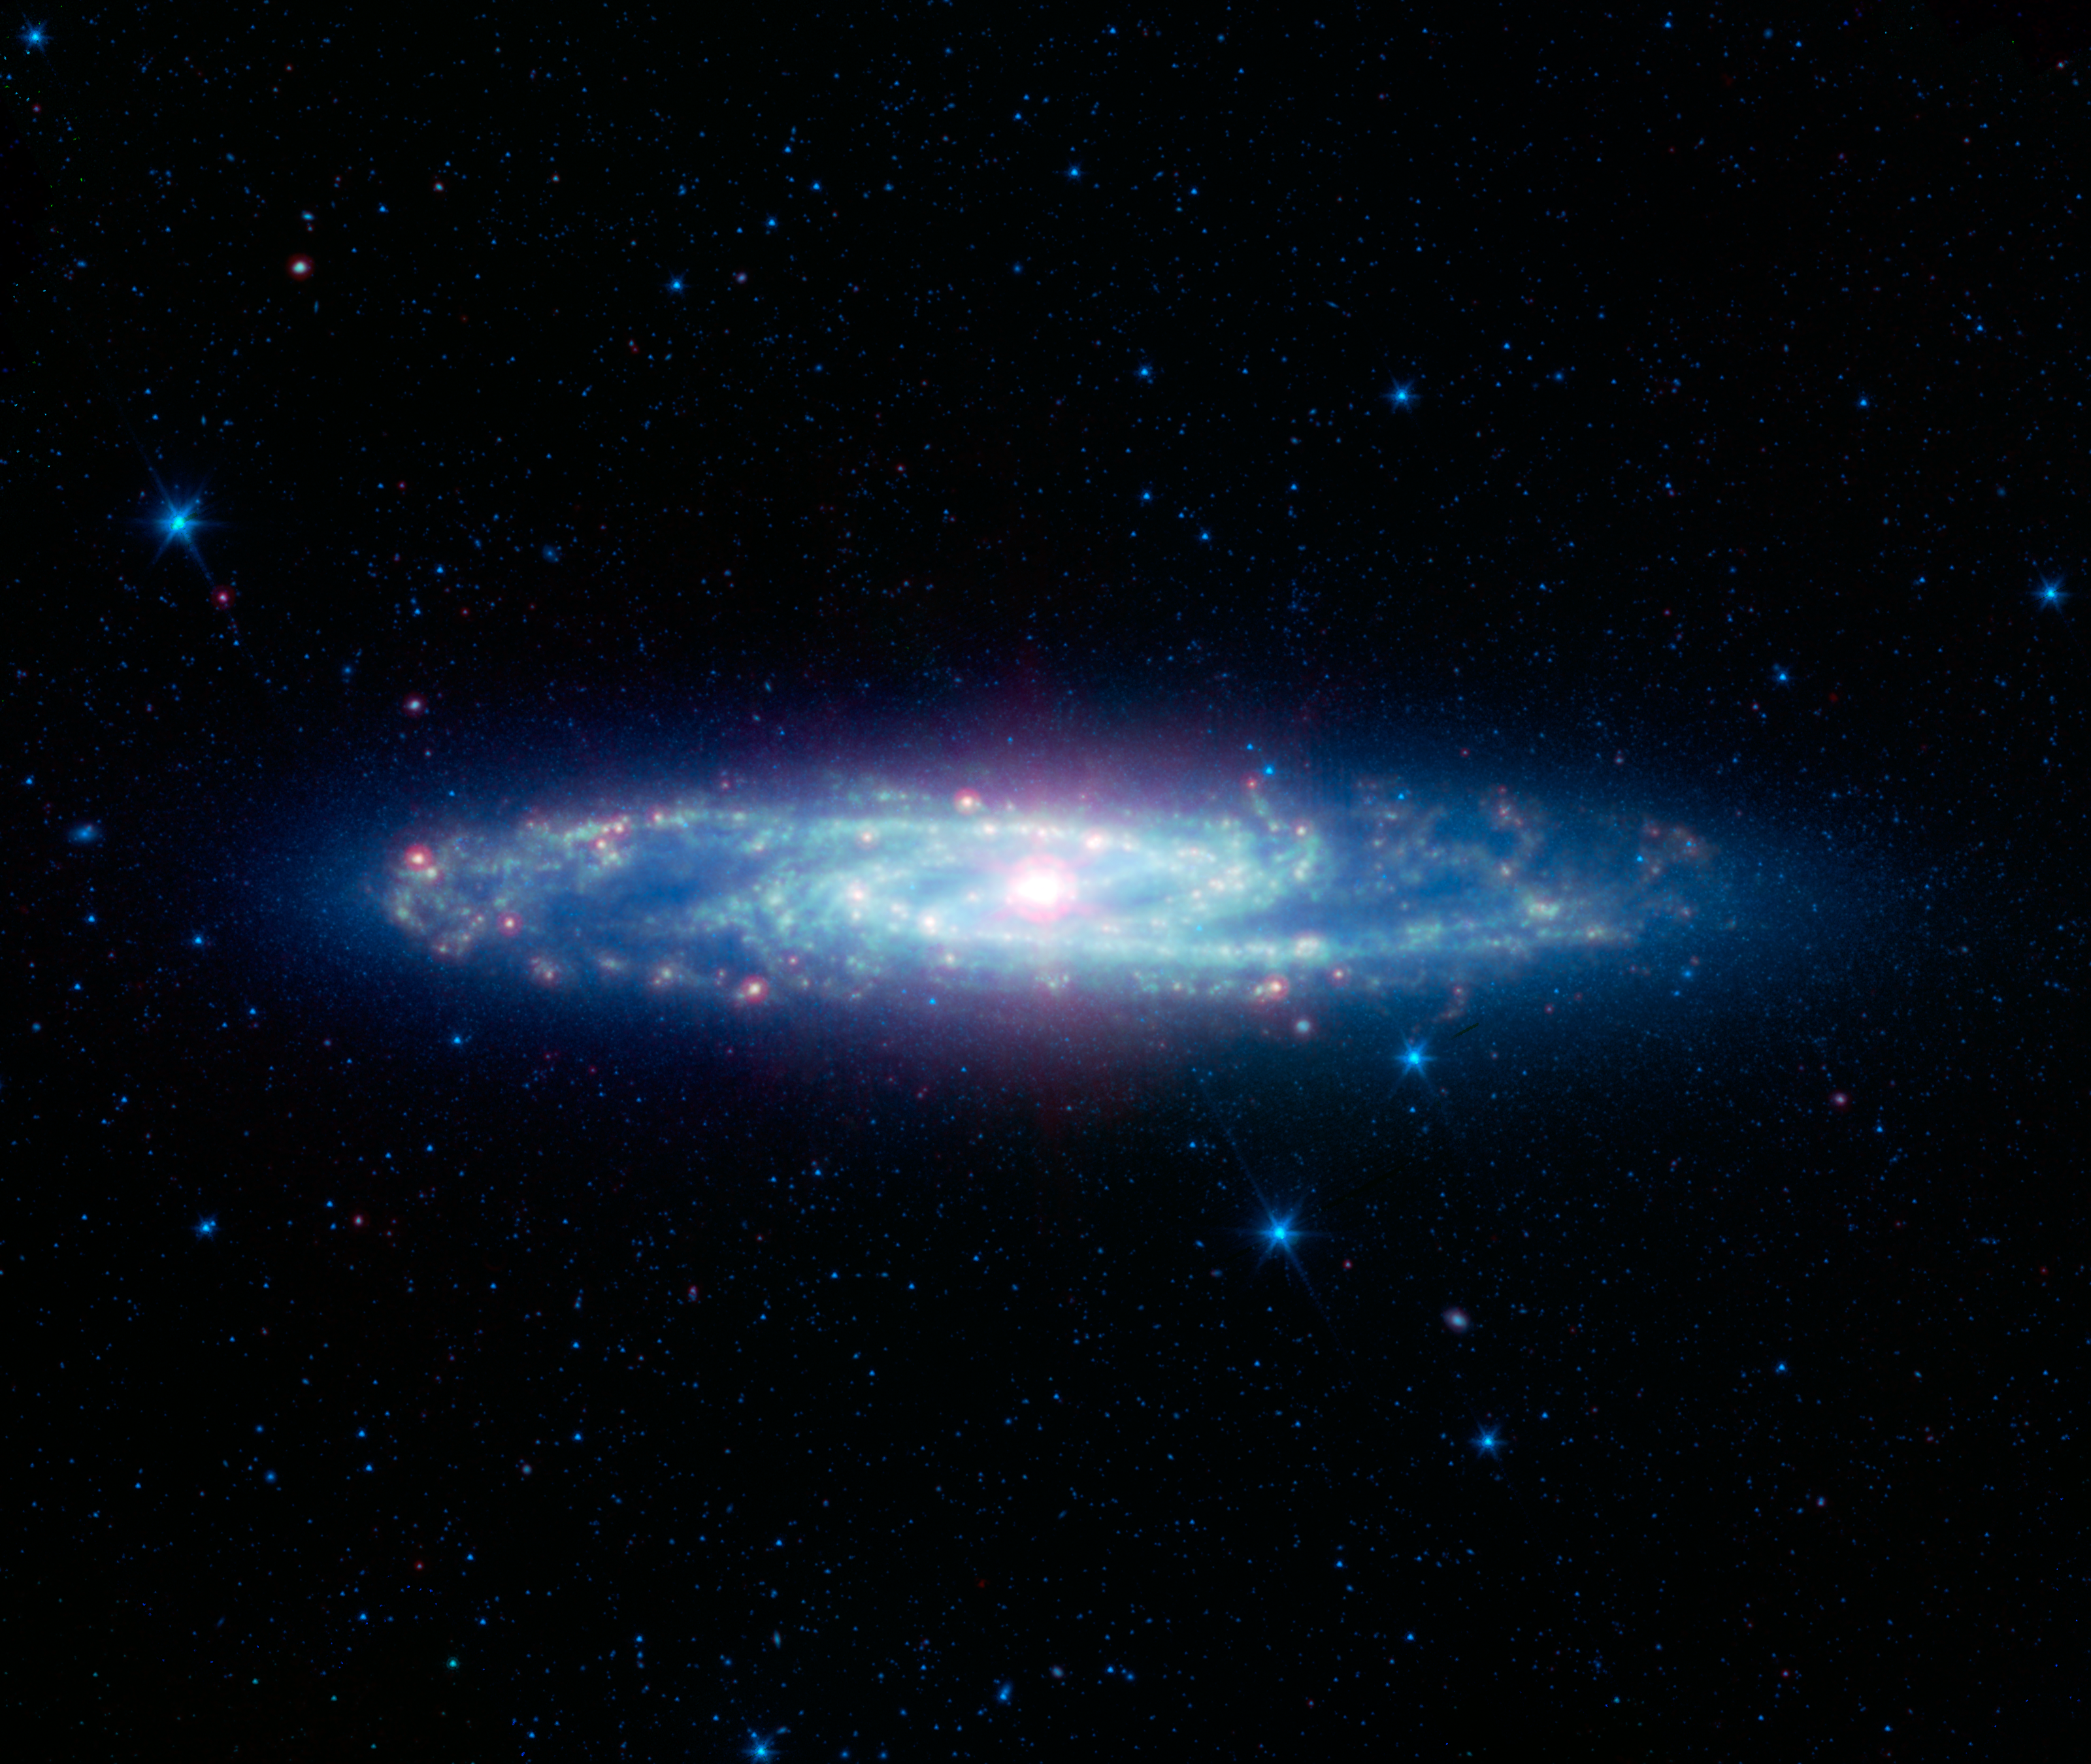

The Barred Sculptor Galaxy

Figure 1

Figure 2Figure 3
The spectacular swirling arms and central bar of the Sculptor galaxy are revealed in this new view from NASA’s Spitzer Space Telescope. This image is an infrared composite combining data from two of Spitzer’s detectors taken during its early cold, or cryogenic, mission.

Also known as NGC 253, the Sculptor galaxy is part of a cluster of galaxies visible to observers in the Southern hemisphere. It is known as a starburst galaxy for the extraordinarily strong star formation in its nucleus. This activity warms the surrounding dust clouds, causing the brilliant yellow-red glow in the center of this infrared image.

Figure 1 is split into two constituent parts on the right. On the top is a blue glow primarily from the light of stars as seen at the shorter wavelengths of infrared light. In this view, the disk, spiral arms and central bar are easy to see. The lower right image shows the glow of dust at longer infrared wavelengths in green and red. Regions of star formation glow especially bright at the longest wavelengths (red).

While Spitzer is now operating without any onboard cryogen, it can still operate its shorter-wavelength detectors to produce images equivalent to the star map on the upper right. Spitzer continues to be a valuable tool for studying the infrared properties of galaxies near and far.

Infrared light with wavelengths of 3.6 and 4.5 microns is shown as blue/cyan. Eight-micron light is rendered in green, and 24-micron emission is red.

NASA’s Jet Propulsion Laboratory, Pasadena, Calif., manages the Spitzer Space Telescope mission for NASA’s Science Mission Directorate, Washington. Science operations are conducted at the Spitzer Science Center at the California Institute of Technology in Pasadena. Data are archived at the Infrared Science Archive housed at the Infrared Processing and Analysis Center at Caltech. Caltech manages JPL for NASA.

Credit: NASA/JPL-Caltech